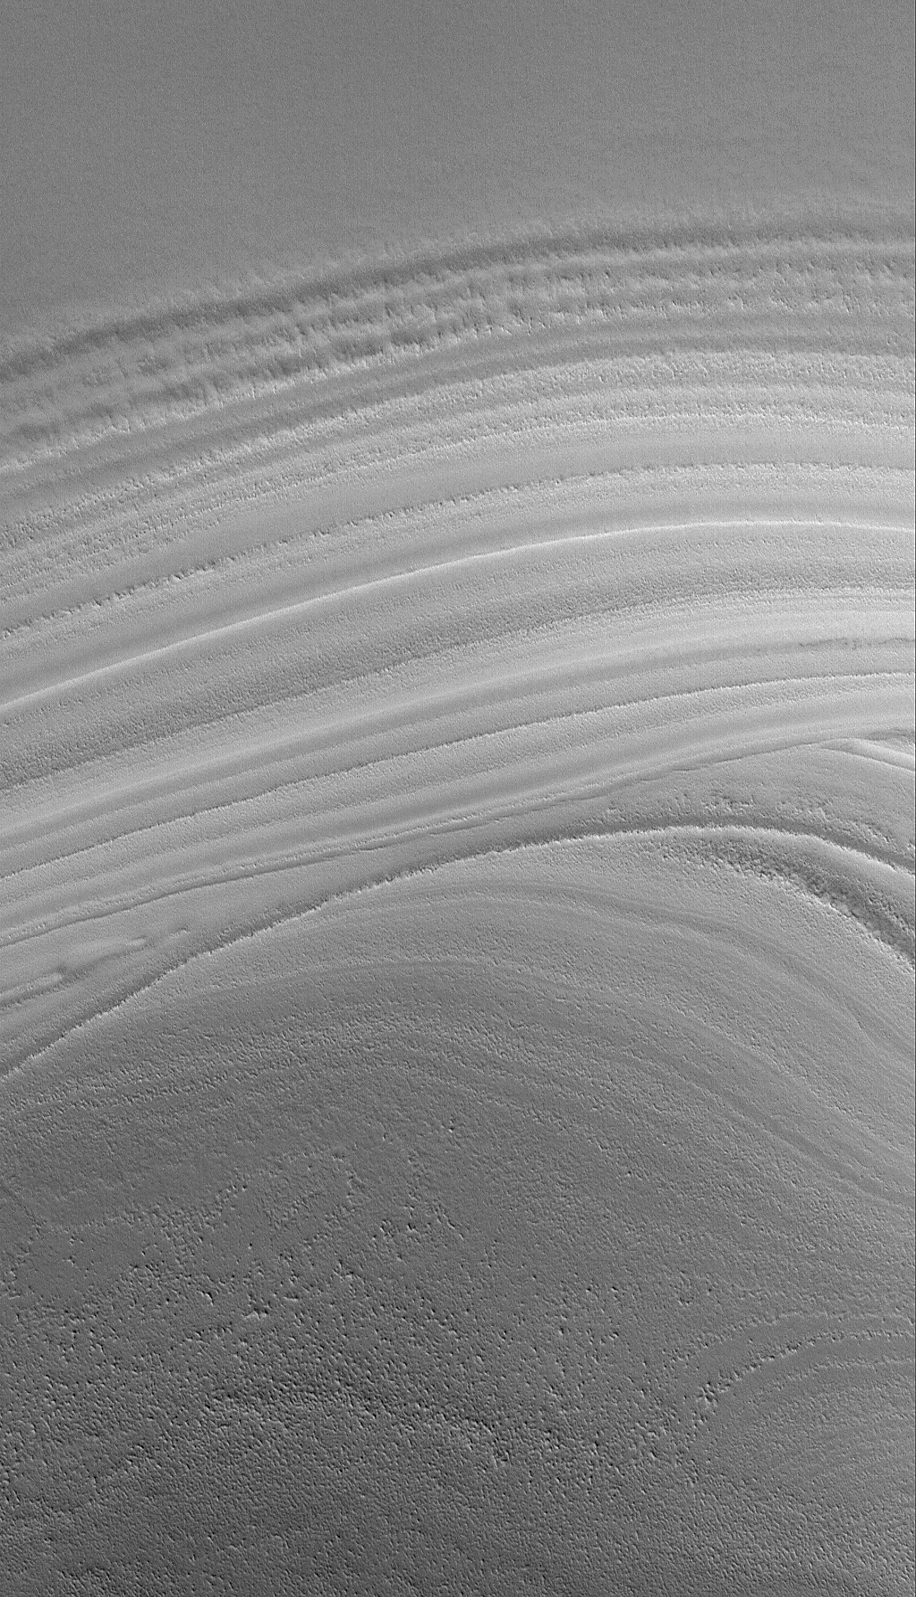

Polar Exposure

14 August 2006
This Mars Global Surveyor (MGS) Mars Orbiter Camera (MOC) image shows an unconformity in a sequence of layered material in the martian north polar region. MGS MOC has been examining many similar examples of unconformities created by erosion in the polar region this year. Long ago, the lower set of layers was deposited. Then, deposition ceased, and erosion occurred for some period. Then, the erosional period ended, and new layers were deposited. The older layers — the ones deposited before the erosive event — today appear truncated by the younger, more evenly-bedded layers. No one is certain what composes the north polar layers; they may be sequences of dust and ice.

Location near: 84.3°N, 235.6°W
Image width: ~3 km (~1.9 mi)
Illumination from: lower left
Season: Northern Spring

Credit: NASA/JPL/Malin Space Science Systems